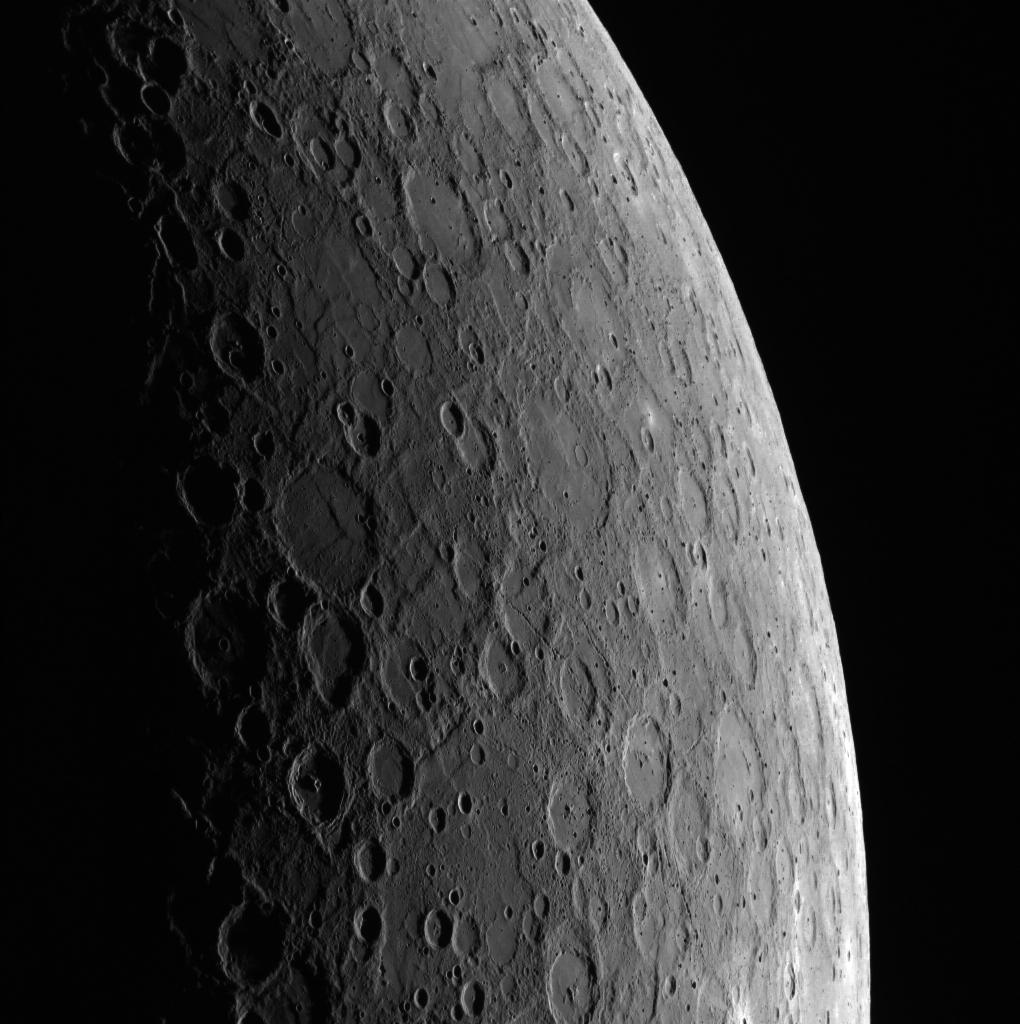

One Week Later

What a difference a week makes. Today’s featured image was acquired earlier this month, one week after this image (PIA17579), showing how the lighting conditions change in an Earth week (but only about 4% of a Mercury day). Can you spot the crater with the prominent secondary chains? With the Sun now a bit higher above this crater (located about a quarter of the way up from the bottom of the frame), its floor appears smooth, and its crater chains can still be seen to stretch far from its rim.

This image was acquired as part of MDIS’s limb imaging campaign. Once per week, MDIS captures images of Mercury’s limb, with an emphasis on imaging the southern hemisphere limb. These limb images provide information about Mercury’s shape and complement measurements of topography made by the Mercury Laser Altimeter (MLA) of Mercury’s northern hemisphere.

Date acquired: October 09, 2013
Image Mission Elapsed Time (MET): 23629938
Image ID: 4974132
Instrument: Wide Angle Camera (WAC) of the Mercury Dual Imaging System (MDIS)
WAC filter: 7 (748 nanometers)
Center Latitude: -43.49°
Center Longitude: 150.4° E
Resolution: 1085 meters/pixel
Incidence Angle: 77.7°
Emission Angle: 57.7°
Phase Angle: 132.9°

The MESSENGER spacecraft is the first ever to orbit the planet Mercury, and the spacecraft’s seven scientific instruments and radio science investigation are unraveling the history and evolution of the Solar System’s innermost planet. MESSENGER acquired over 150,000 images and extensive other data sets. MESSENGER is capable of continuing orbital operations until early 2015.

For information regarding the use of images, see the MESSENGER image use policy.

Credit: NASA/Johns Hopkins University Applied Physics Laboratory/Carnegie Institution of Washington